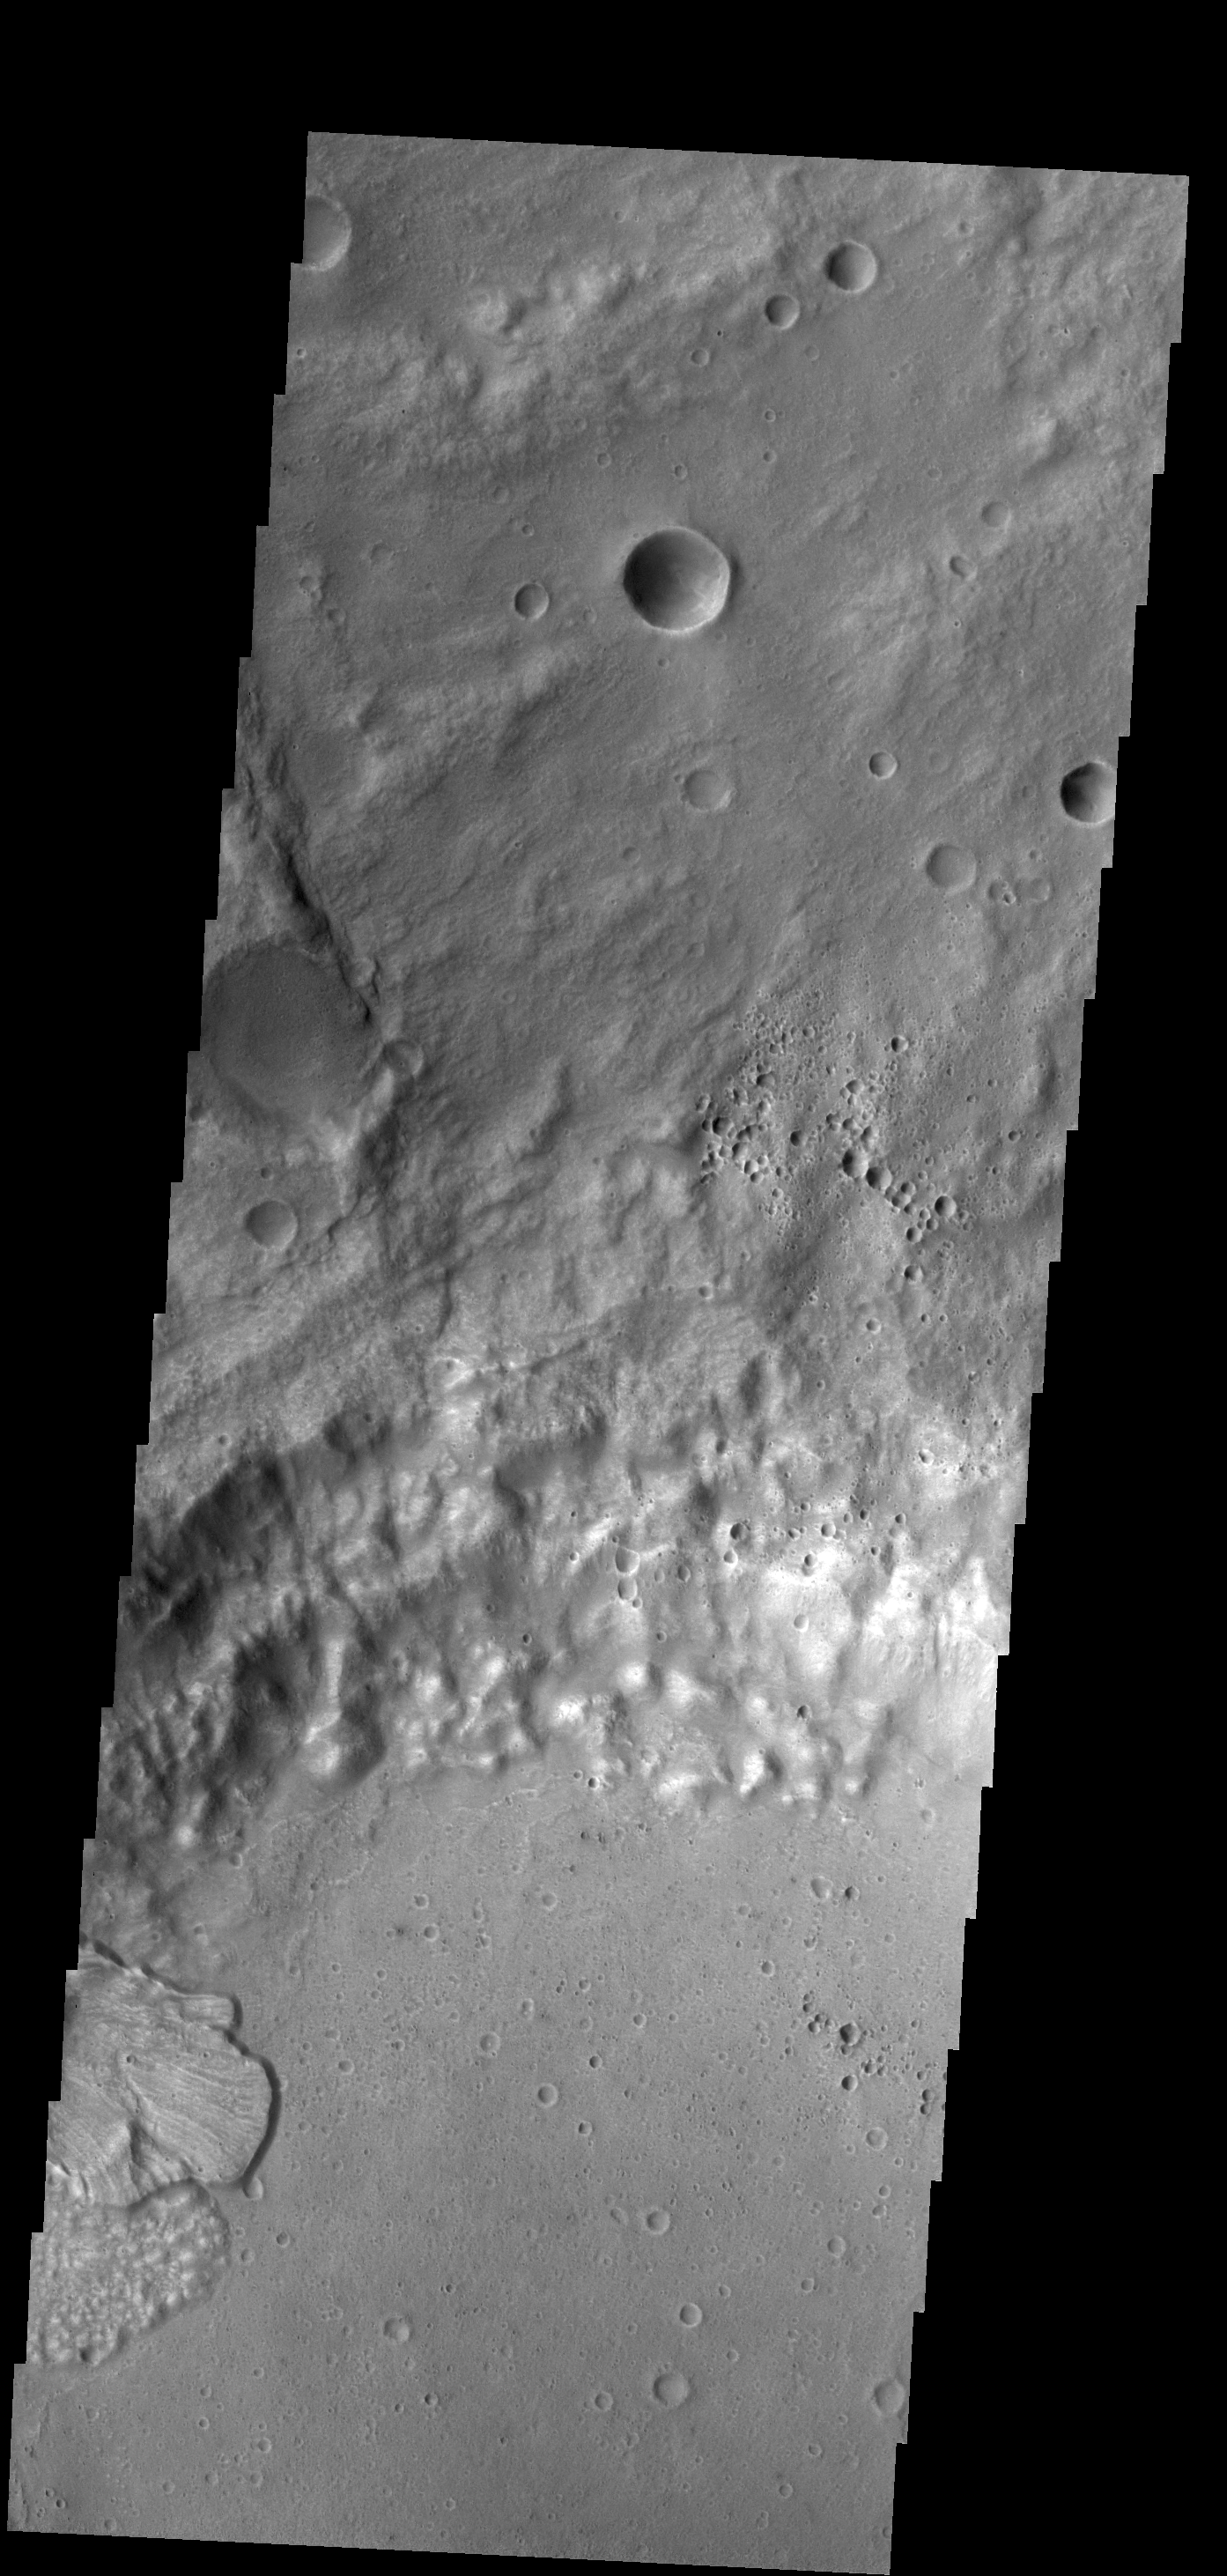

Landslide

This VIS image shows one of the two landslide deposits within this unnamed crater north of Ares Vallis.

Credit: NASA/JPL-Caltech/ASU